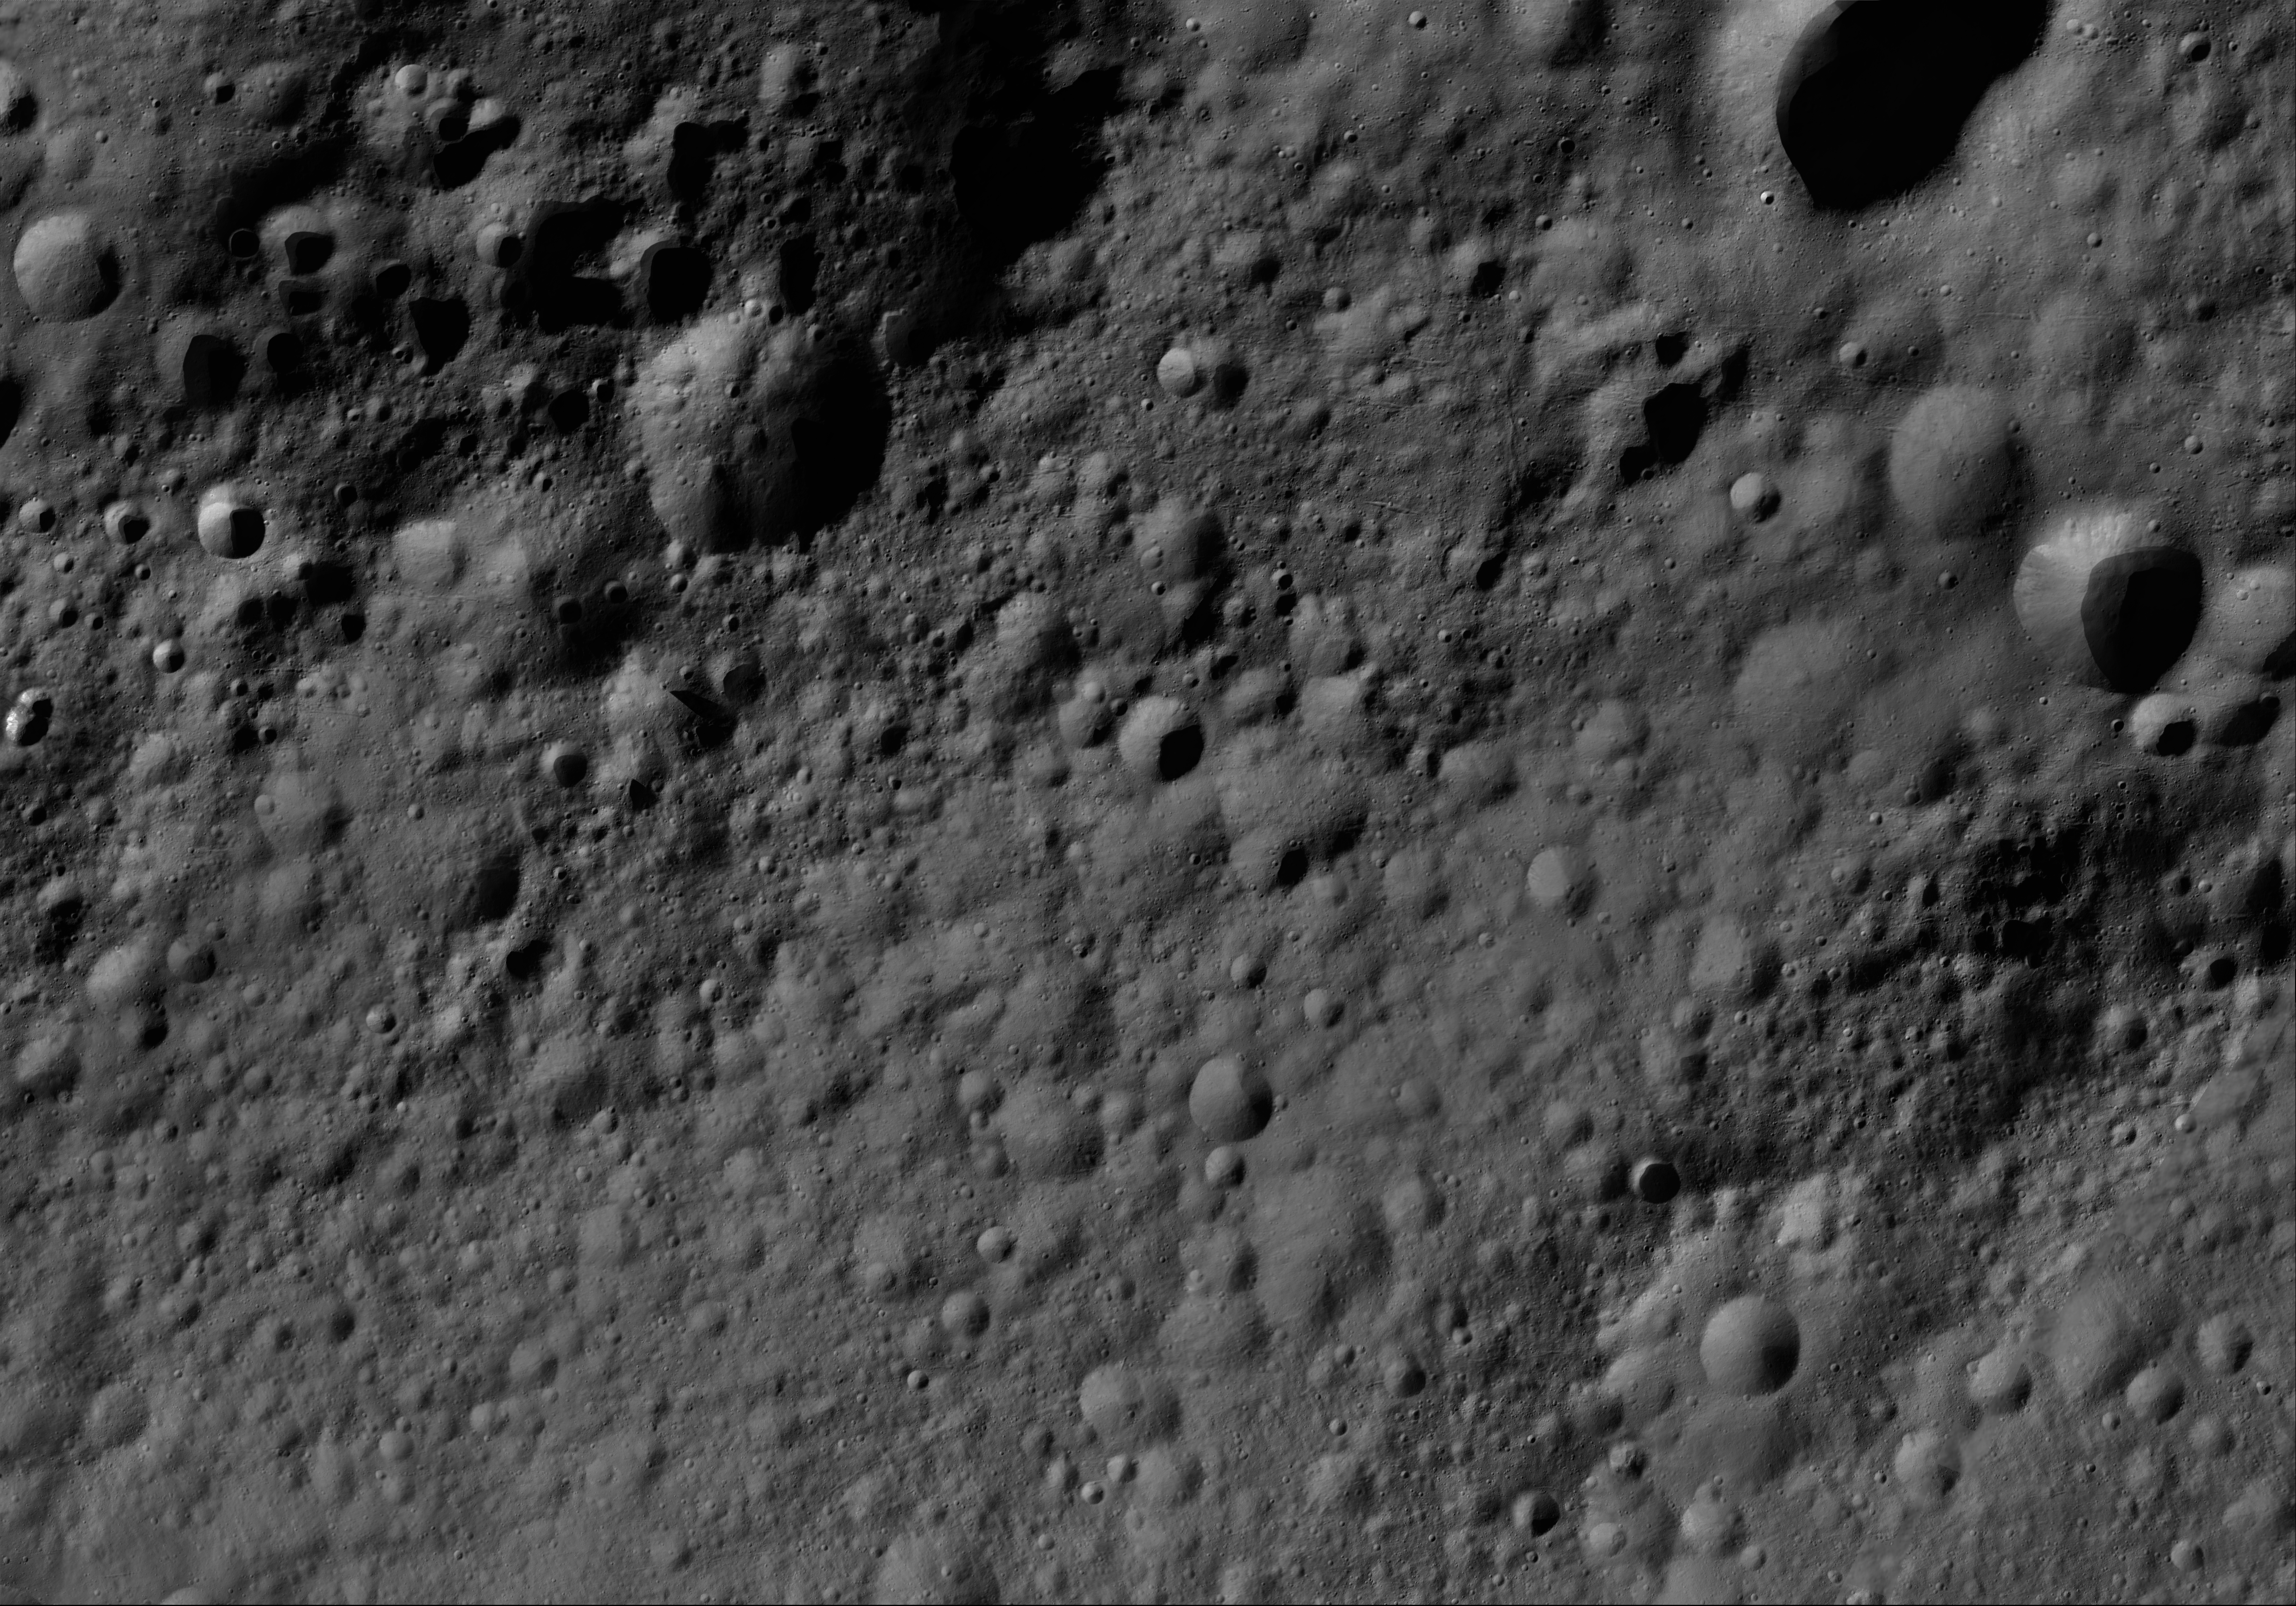

Eutropia AV-L-10

This image from the atlas of the giant asteroid Vesta was created from images taken as NASA’s Dawn mission flew around the object, also known as a protoplanet. The set of maps was created from mosaics of10,000 images from Dawn’s framing camera instrument, taken at a low altitude of about 130 miles (210 kilometers). This map is mostly at a scale about that of regional road touring maps, where every inch of map is equivalent to a little more than 3 miles of asteroid (one centimeter equals 2 kilometers).

The full atlas and full resolution file can be viewed at PIA17480. Also available is the PDF file for Eutropia.

The Dawn mission to Vesta and Ceres is managed by NASA’s Jet Propulsion Laboratory, a division of the California Institute of Technology in Pasadena, for NASA’s Science Mission Directorate, Washington. The University of California, Los Angeles, is responsible for overall Dawn mission science. The Dawn framing cameras were developed and built under the leadership of the Max Planck Institute for Solar System Research, Katlenburg-Lindau, Germany, with significant contributions by DLR German Aerospace Center, Institute of Planetary Research, Berlin, and in coordination with the Institute of Computer and Communication Network Engineering, Braunschweig. The framing camera project is funded by the Max Planck Society, DLR and NASA.

Credit: NASA/JPL-Caltech/UCLA/MPS/DLR/IDA